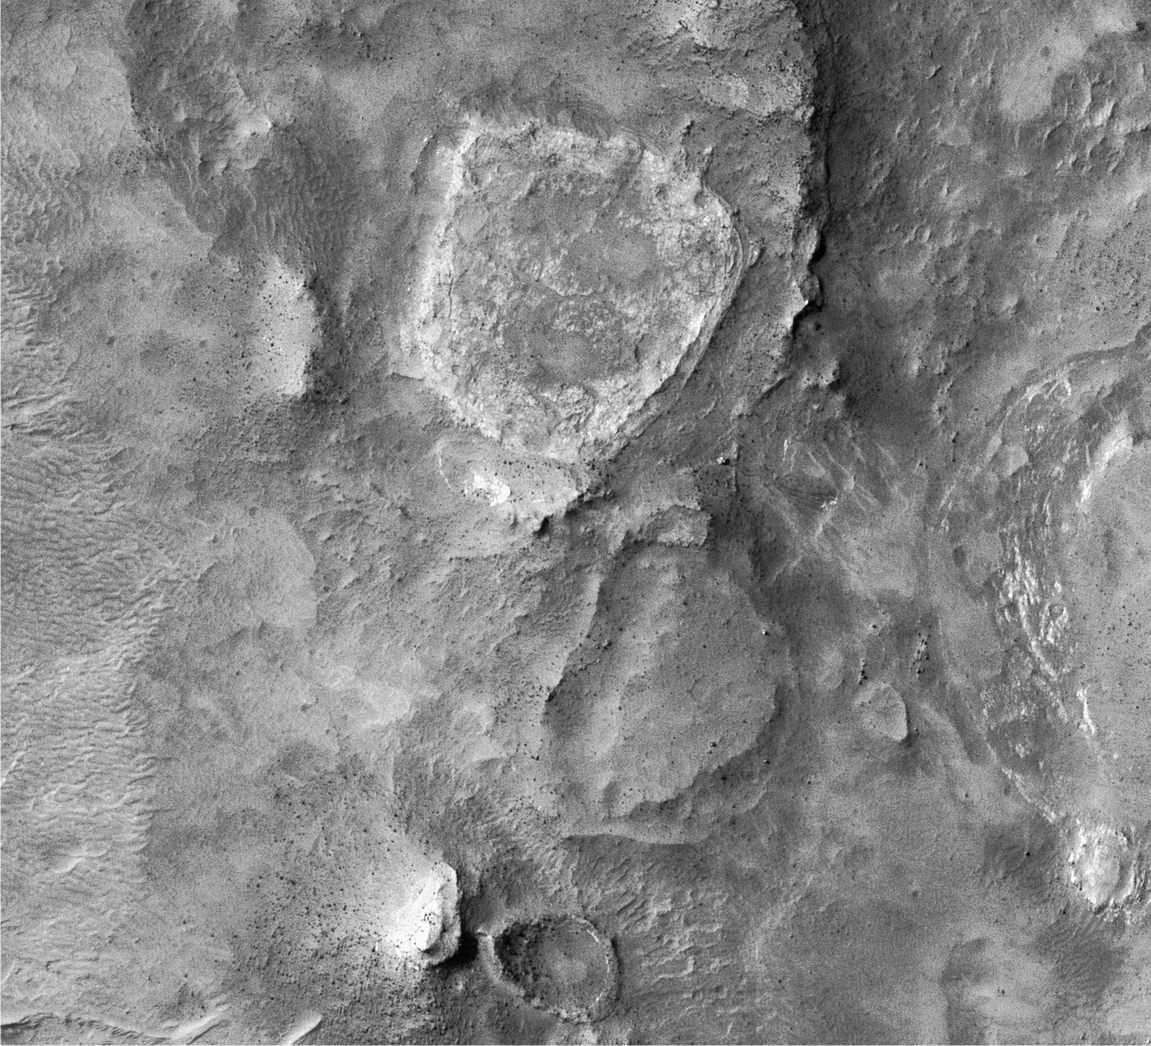

Spirit’s Winter Work Site

Annotated Version

This portion of an image acquired by the Mars Reconnaissance Orbiter’s High Resolution Imaging Science Experiment camera shows the Spirit rover’s winter campaign site. Spirit was parked on a slope tilted 11 degrees to the north to maximize sunlight during the southern winter season. “Tyrone” is an area where the rover’s wheels disturbed light-toned soils. Remote sensing and in-situ analyses found the light-toned soil at Tyrone to be sulfate rich and hydrated. The original picture is catalogued as PSP_001513_1655_red and was taken on Sept. 29, 2006.

NASA’s Jet Propulsion Laboratory, a division of the California Institute of Technology in Pasadena, manages the Mars Reconnaissance Orbiter for NASA’s Science Mission Directorate, Washington. Lockheed Martin Space Systems, Denver, is the prime contractor for the project and built the spacecraft. The High Resolution Imaging Science Experiment is operated by the University of Arizona, Tucson, and the instrument was built by Ball Aerospace and Technology Corp., Boulder, Colo.

Credit: NASA/JPL-Caltech/Univ. of Arizona